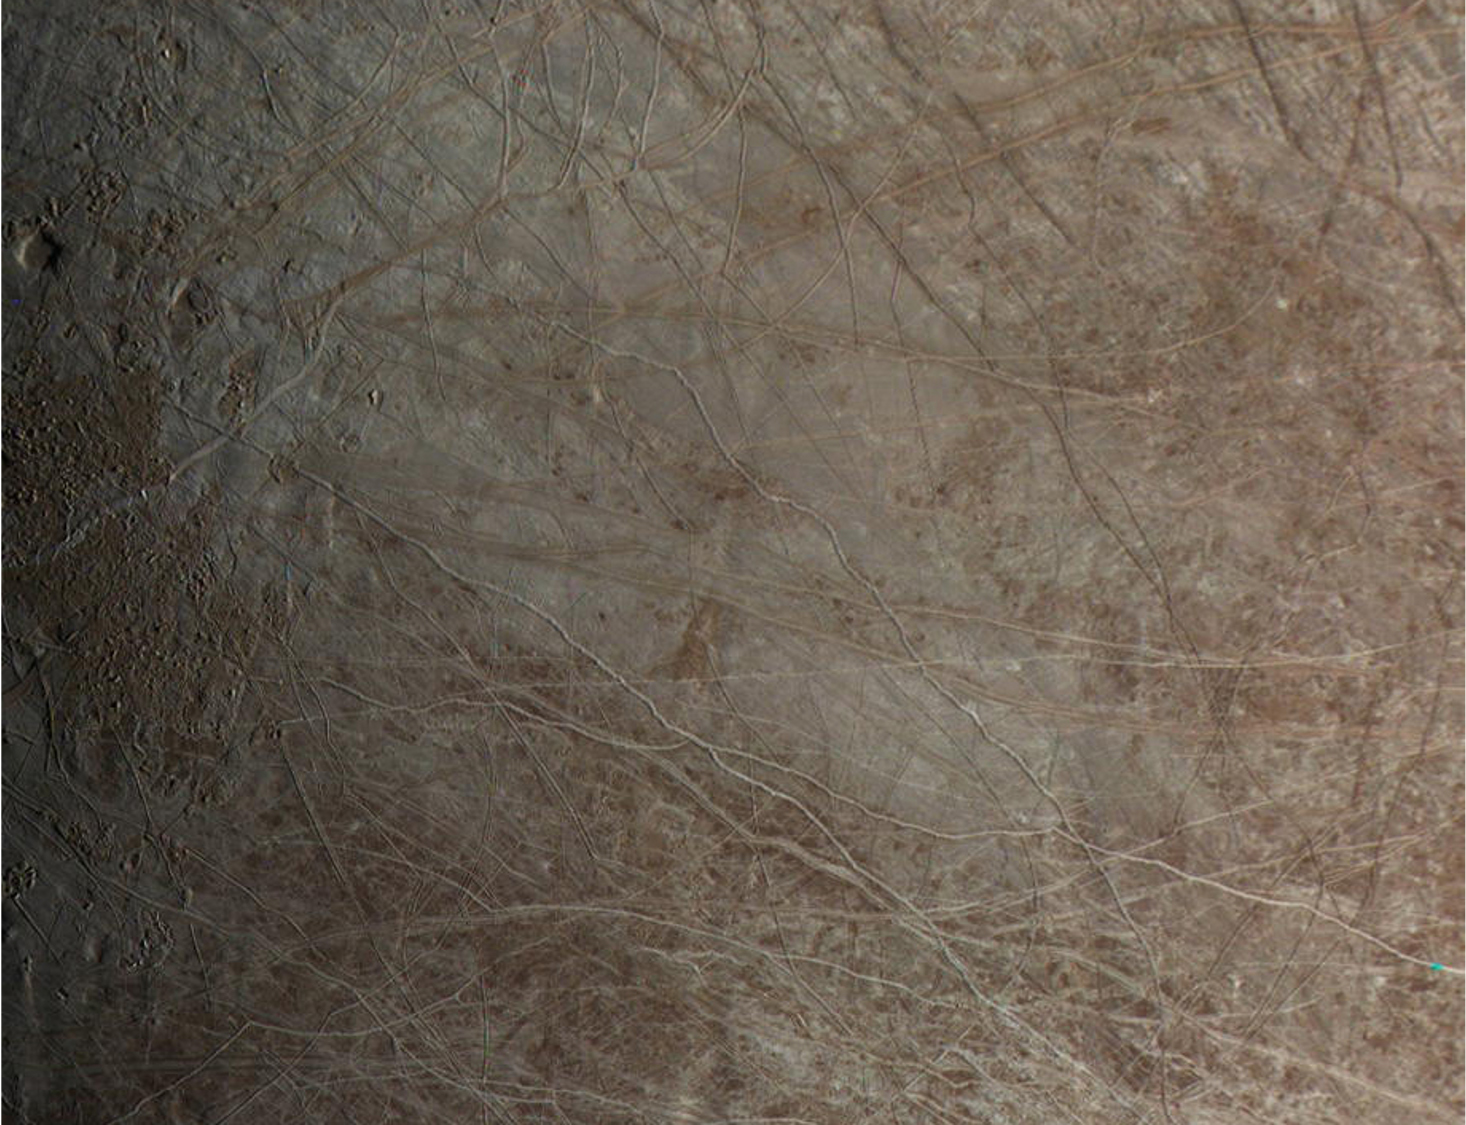

JunoCam Close-Up of Europa

The surface of Jupiter’s moon Europa is shown in an image from the JunoCam color public engagement camera aboard NASA’s Juno spacecraft. The data for this image was taken Sept. 29, 2022.

During its flybys in the late 1990s and 2000, NASA’s Galileo mission mapped much of Jupiter’s moon Europa at a resolution of 0.6 miles per pixel (1 kilometer per pixel) or better, but there are some patches that were imaged only at low resolution. Images from JunoCam have now filled in one of those regions, shown here. Cracks, ridges, and bands show up clearly, and can be visually traced across images to match up to the cracks and ridges that appear in the earlier Galileo images. The way these features crosscut the surface can reveal which sections of the terrain are younger and which are older, helping scientists to fill in Europa’s tectonic history.

Paul Schenk processed the images.

Credit: Image data: NASA/JPL-Caltech/SwRI/MSSS Image processing: Paul Schenk CC BY 3.0